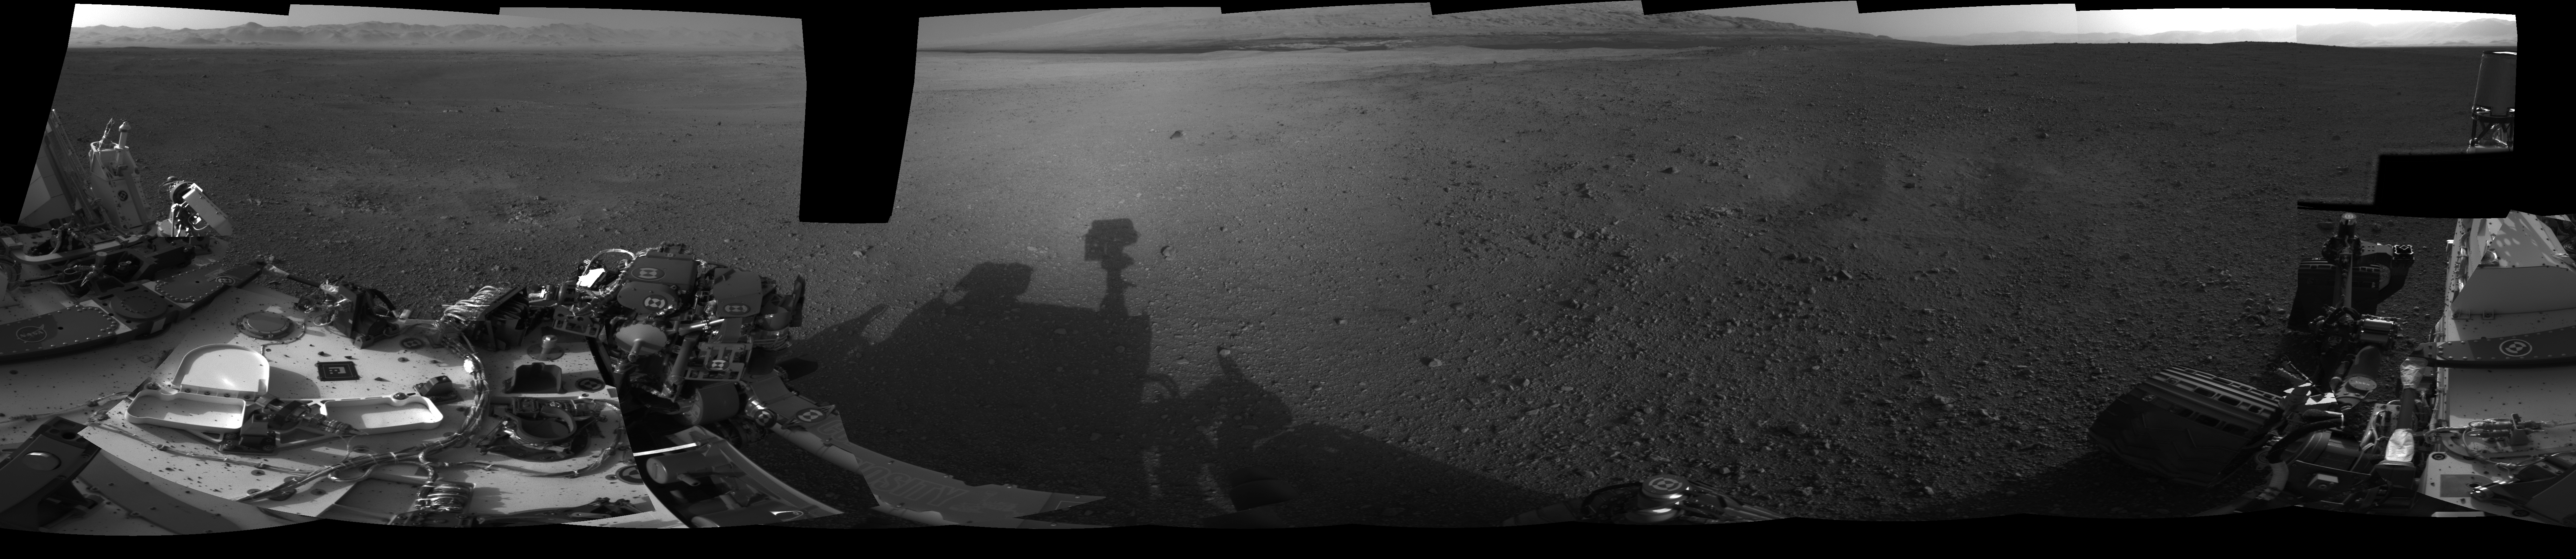

Crisp View from Inside Gale Crater

Annotated Image

This 360-degree, full-resolution panorama from NASA’s Curiosity rover shows the area all around the rover within Gale Crater on Mars. The rover’s deck is to the left and far right. The rover’s “head” or mast, where the Navigation cameras that took this picture are located, casts a shadow seen near the center. The rim of Gale Crater is to the left, and the base of Mount Sharp is to the center-right. The summit of Mount Sharp will be imaged at a later time.

Curiosity will drive to the knolls of layered rock at the lower slopes of Mount Sharp to investigate their history and geology in detail. That destination is to the south-southwest, beyond the dark sand dunes. In the annotated version of this image, degrees are listed at the very top. North is at zero degrees, to the left, and the south-southwest is to the middle-right at 193 degrees.

JPL manages the Mars Science Laboratory/Curiosity for NASA’s Science Mission Directorate in Washington. The rover was designed, developed and assembled at JPL, a division of the California Institute of Technology in Pasadena.

Credit: NASA/JPL-Caltech